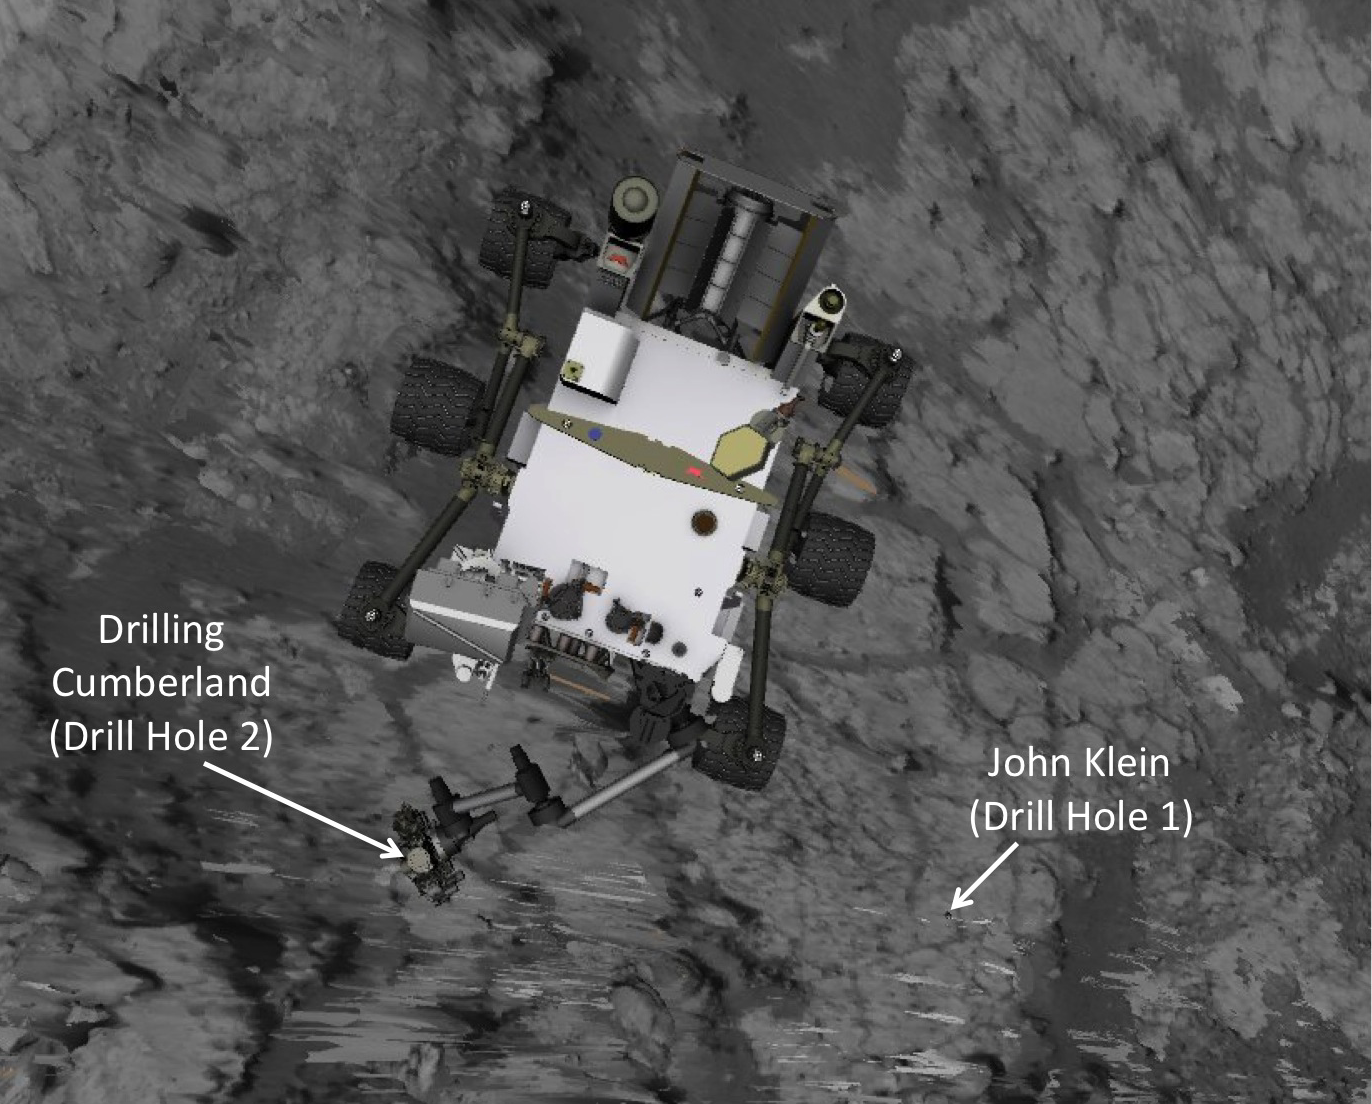

Position of Curiosity for Drilling at ‘Cumberland’

This image produced from software used for planning drives of NASA’s Mars rover Curiosity depicts the location and size of the rover when it was driven into position for drilling into rock target “Cumberland.” Cumberland was the mission’s second drilling target. This image also shows the proximity to the first drilling target, “John Klein,” which is about nine feet (2.75 meters) away from the Cumberland target. To get from one to the other, the rover backed away from John Klein, pivoted, and pulled forward toward Cumberland. Curiosity arrived at the depicted position during the 274th Martian day, or sol, of the rover’s work on Mars (May 14, 2013).

The outline of the rover is from Rover Sequencing and Visualization Program software, with ground imagery from a mosaic of images taken by Curiosity’s Navigation cameras.

NASA’s Jet Propulsion Laboratory, a division of the California Institute of Technology, Pasadena, manages the Mars Science Laboratory Project for NASA’s Science Mission Directorate, Washington. JPL designed and built the project’s Curiosity rover and the rover’s Navcam.

Credit: NASA/JPL-Caltech